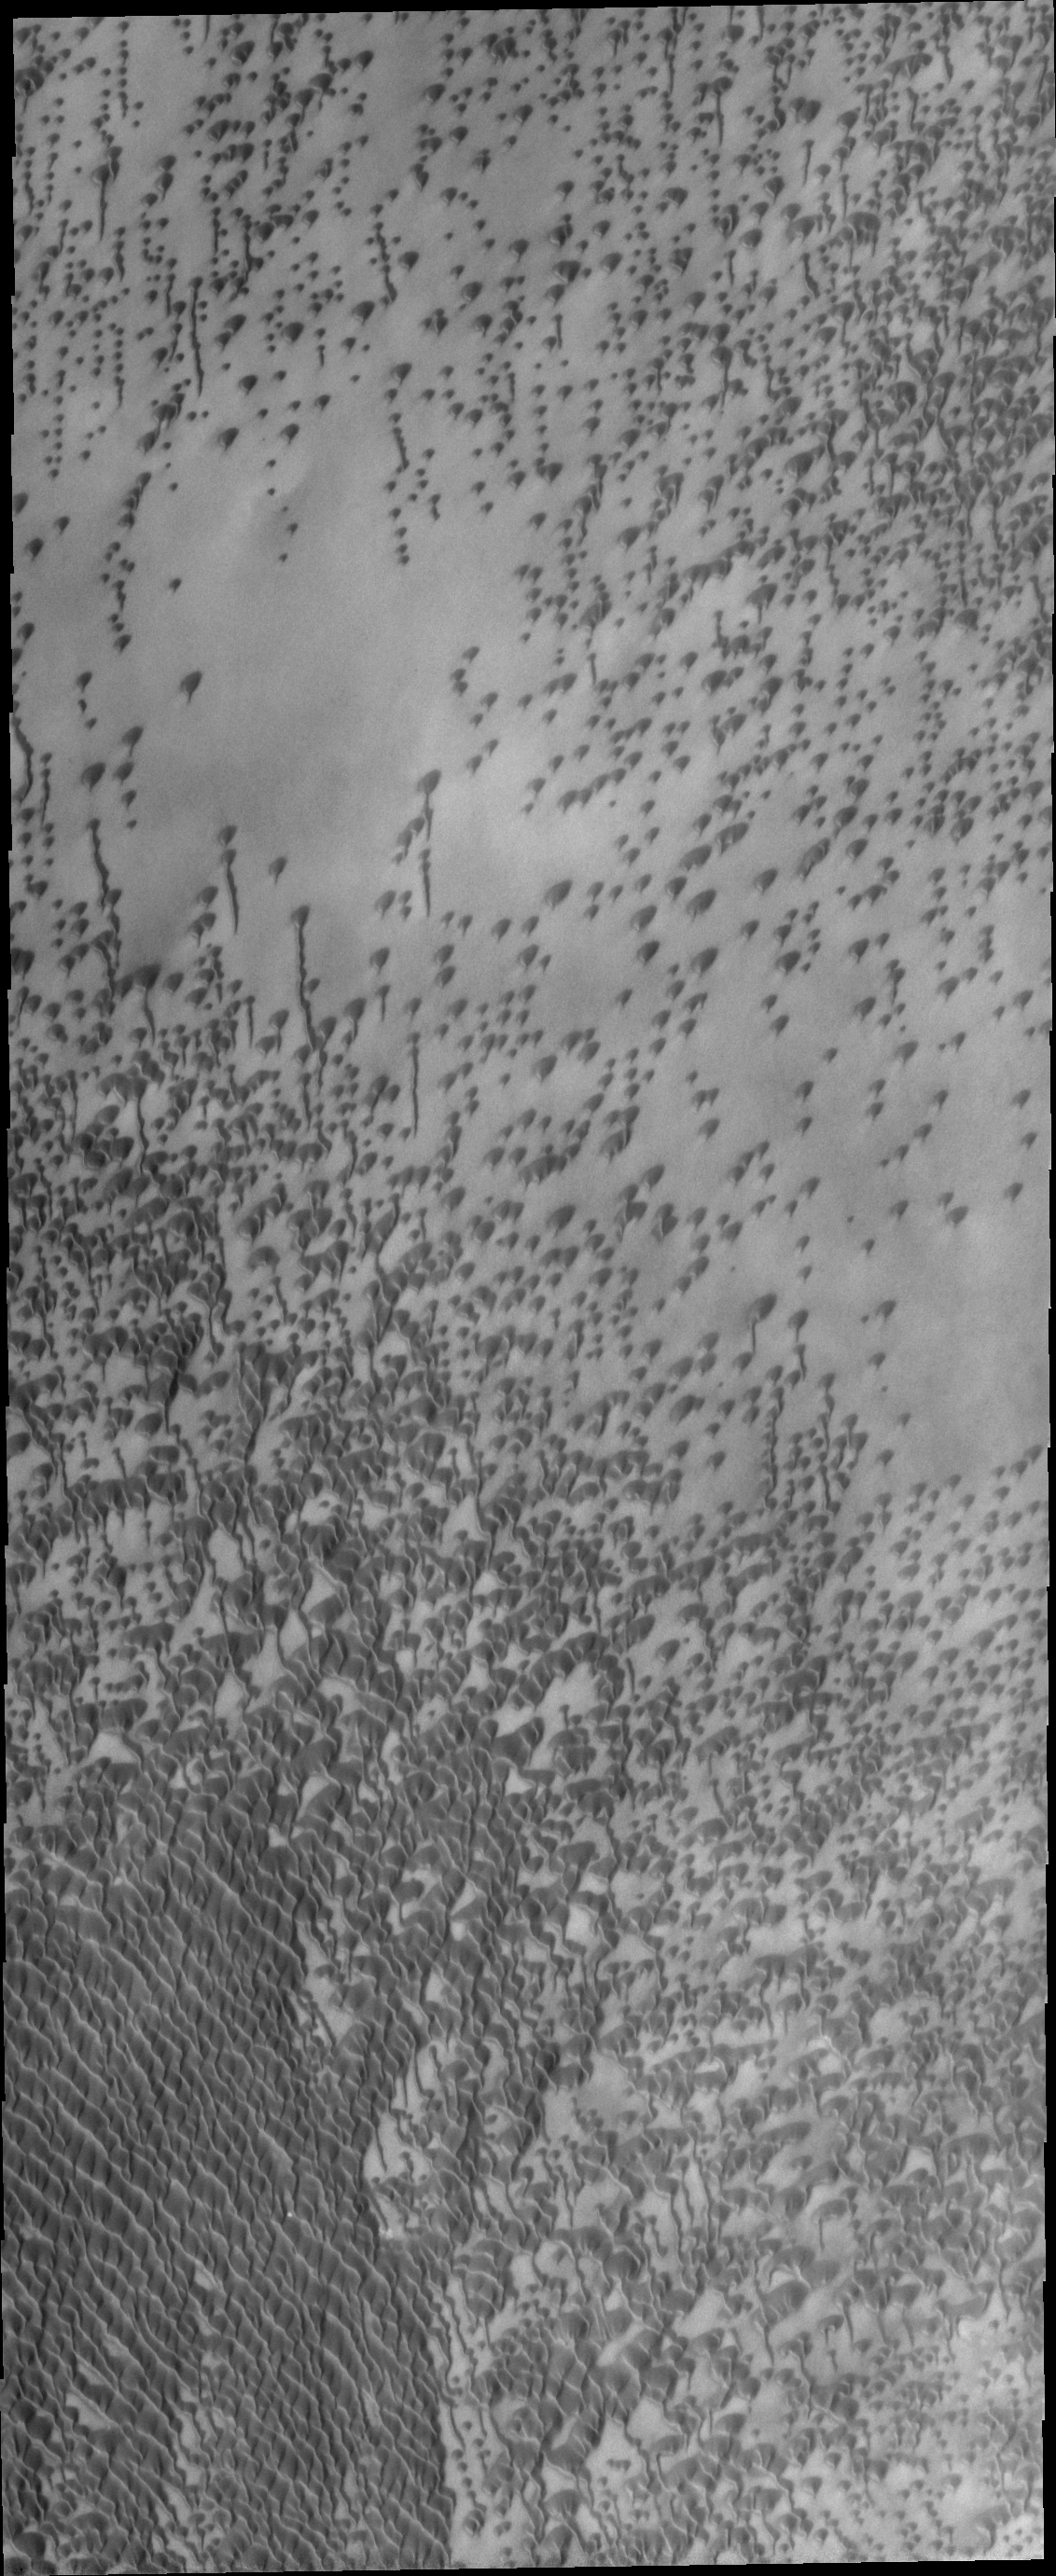

Polar Dunes

By high summer, the extensive dune fields of the north polar region are completely defrosted and the number and variety of dunes are readily visible.

Credit: NASA/JPL/ASU